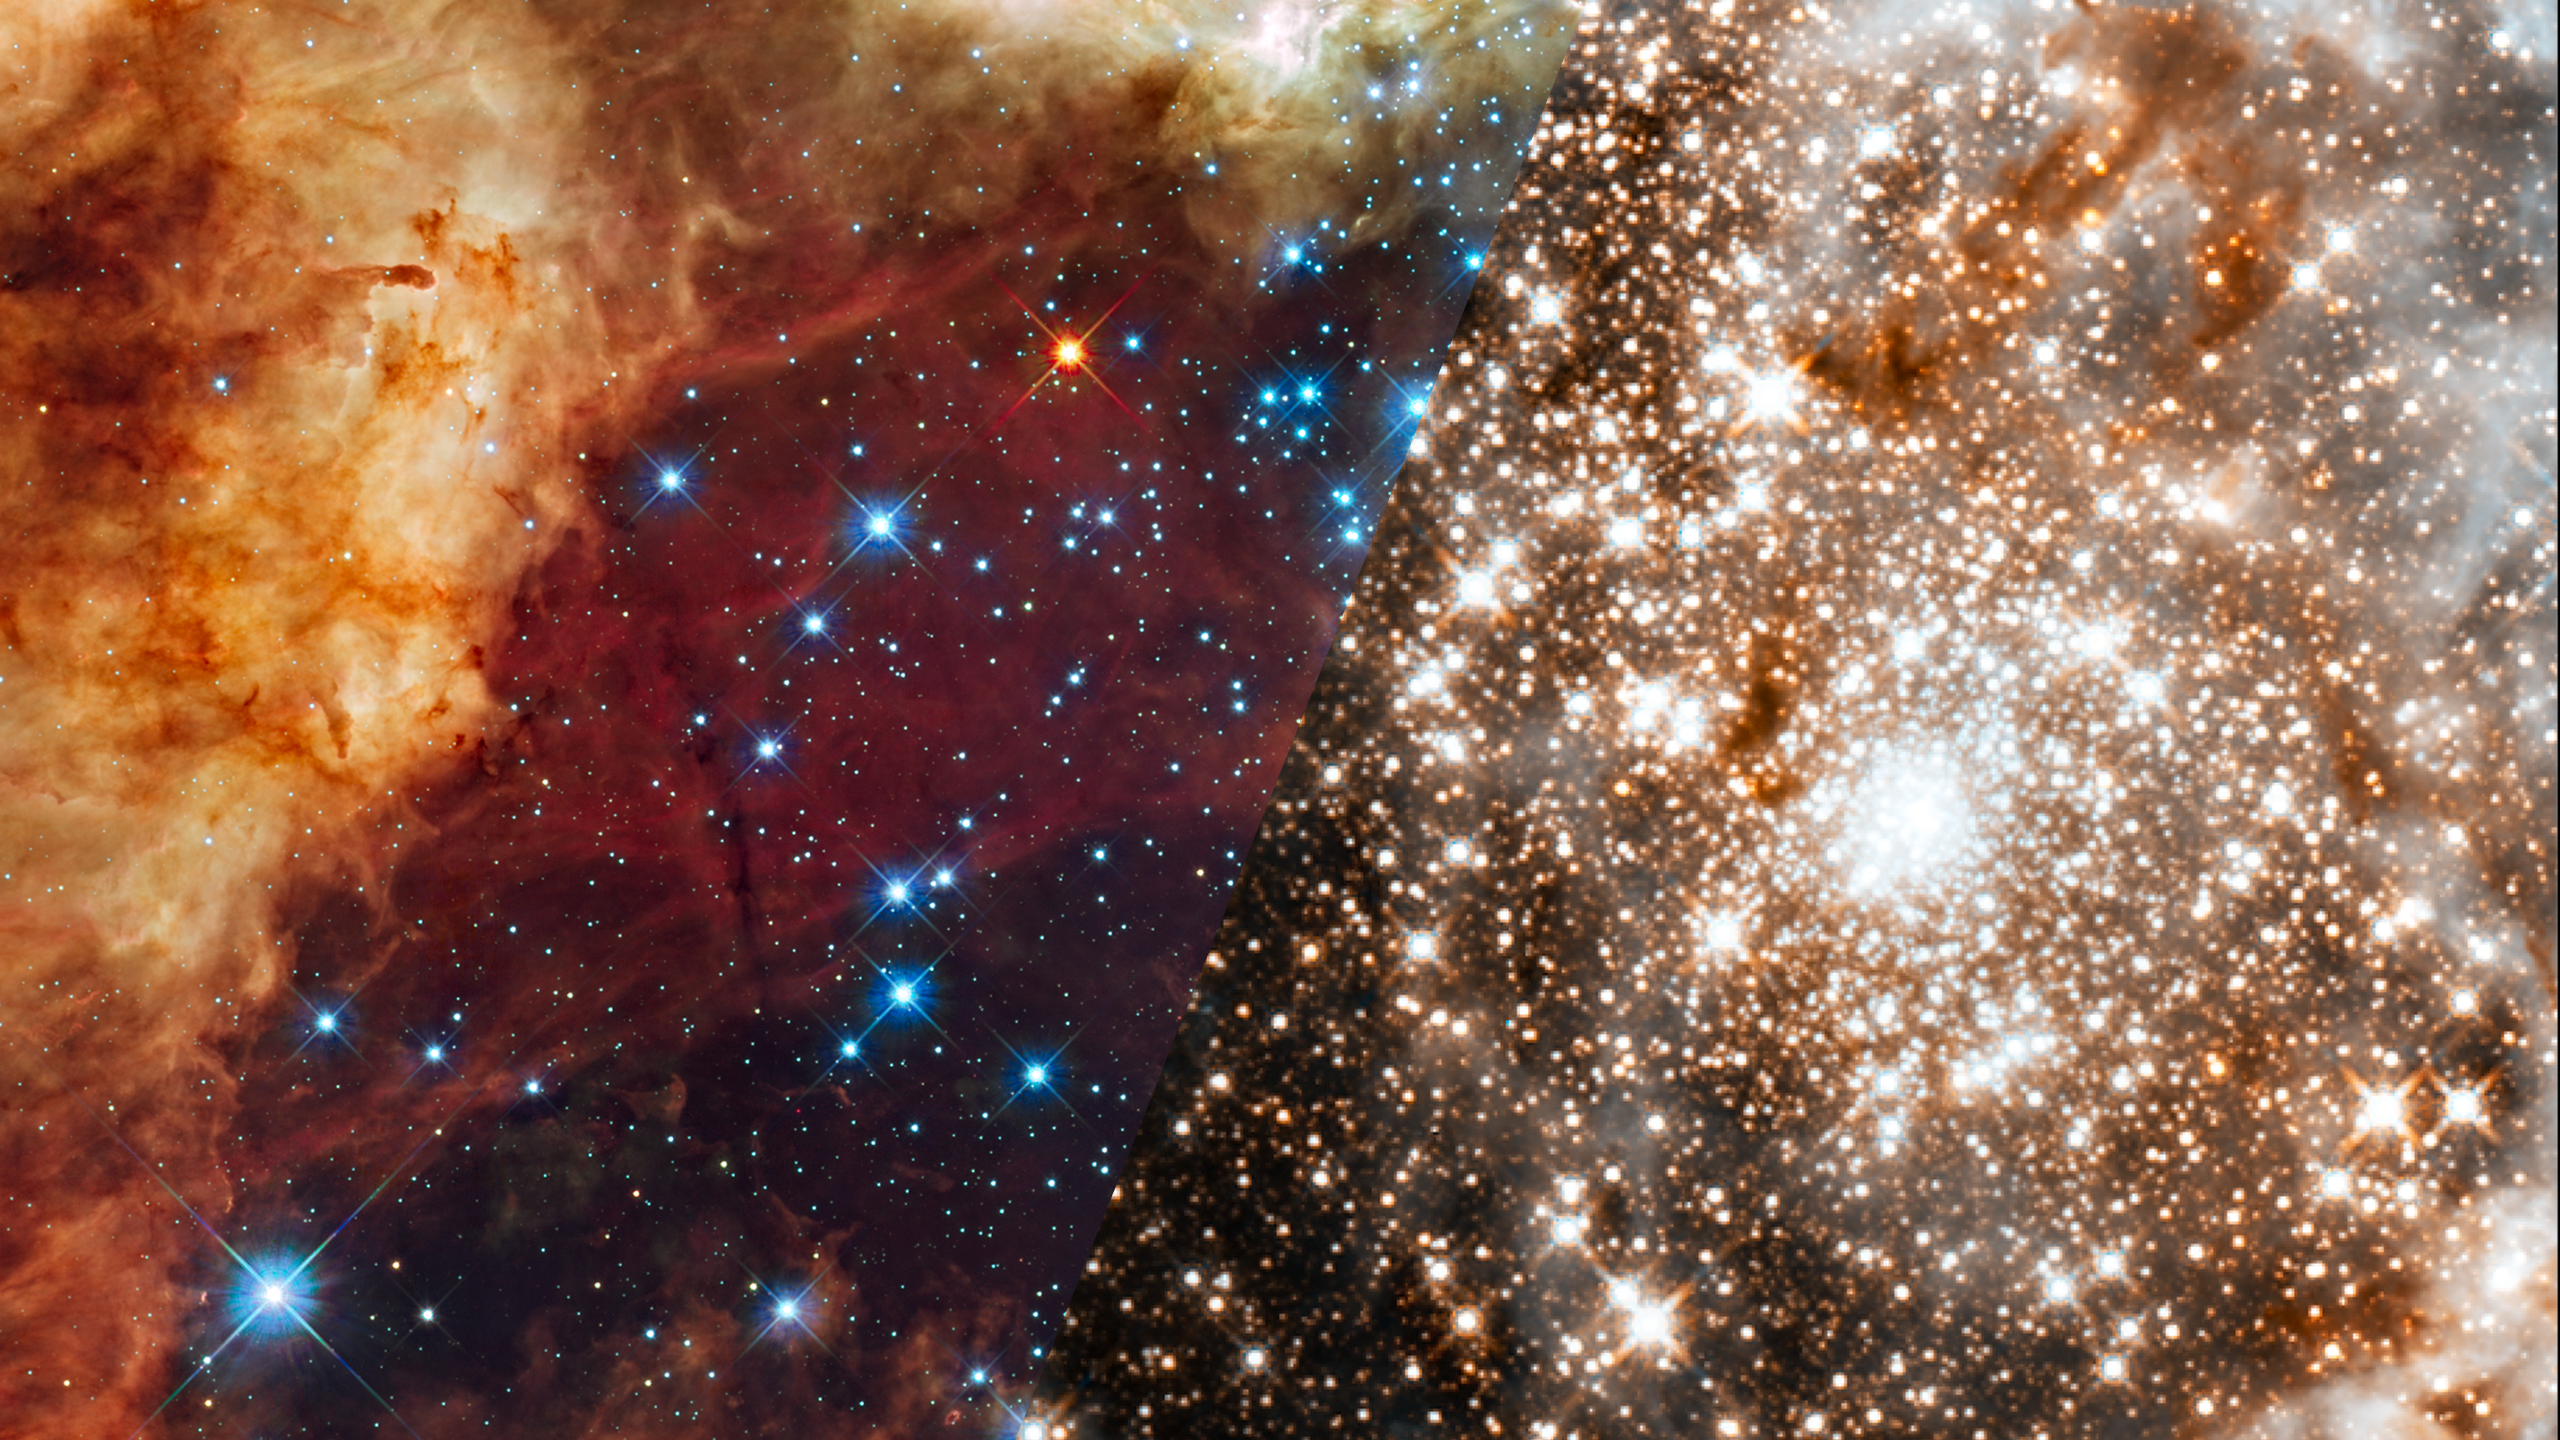

Infrared Universe: 30 Doradus

The 30 Doradus Nebula, a turbulent star-birth region in the Large Magellanic Cloud (LMC), a satellite galaxy of our Milky Way. There is no known star-forming region in our galaxy as large or as prolific. The brilliant stars are carving deep cavities in the surrounding material by unleashing a torrent of ultraviolet light, and hurricane-force stellar winds (streams of charged particles), which are etching away the enveloping hydrogen gas cloud in which the stars were born.

Ultraviolet, Optical, and Red Light (UVIS): The blue color is light from the hottest, most massive stars; the green from the glow of oxygen; and the red from fluorescing hydrogen.
Credit: NASA, ESA, and F. Paresce (INAF-IASF, Bologna, Italy), R. O'Connell (University of Virginia, Charlottesville), and the Wide Field Camera 3 Science Oversight Committee

Infrared: Hubble sees through the dusty nebula, revealing many stars that cannot be seen in the visible-light view. The large bright star just above the center of the image is in 30 Doradus.
Credit: NASA, ESA, and F. Paresce (INAF-IASF, Bologna, Italy), R. O'Connell (University of Virginia, Charlottesville), and the Wide Field Camera 3 Science Oversight Committee

About the Infrared Universe Collection
The human eye can only see visible light, but objects give off a variety of wavelengths of light. To see an object as it truly exists, we would ideally look at its appearance through the full range of the electromagnetic spectrum. Telescopes show us objects as they appear emitting different energies of light, with each wavelength conveying unique information about the object. The Webb Space Telescope will study infrared light from celestial objects with much greater clarity and sensitivity than ever before. Explore the Infrared Universe. Adapted from Cool Cosmos by IPAC, with additional contributions from Bruno Merin and Miguel Merin (Pludo).

Credit: Video: NASA, ESA, Gregory Bacon (STScI)